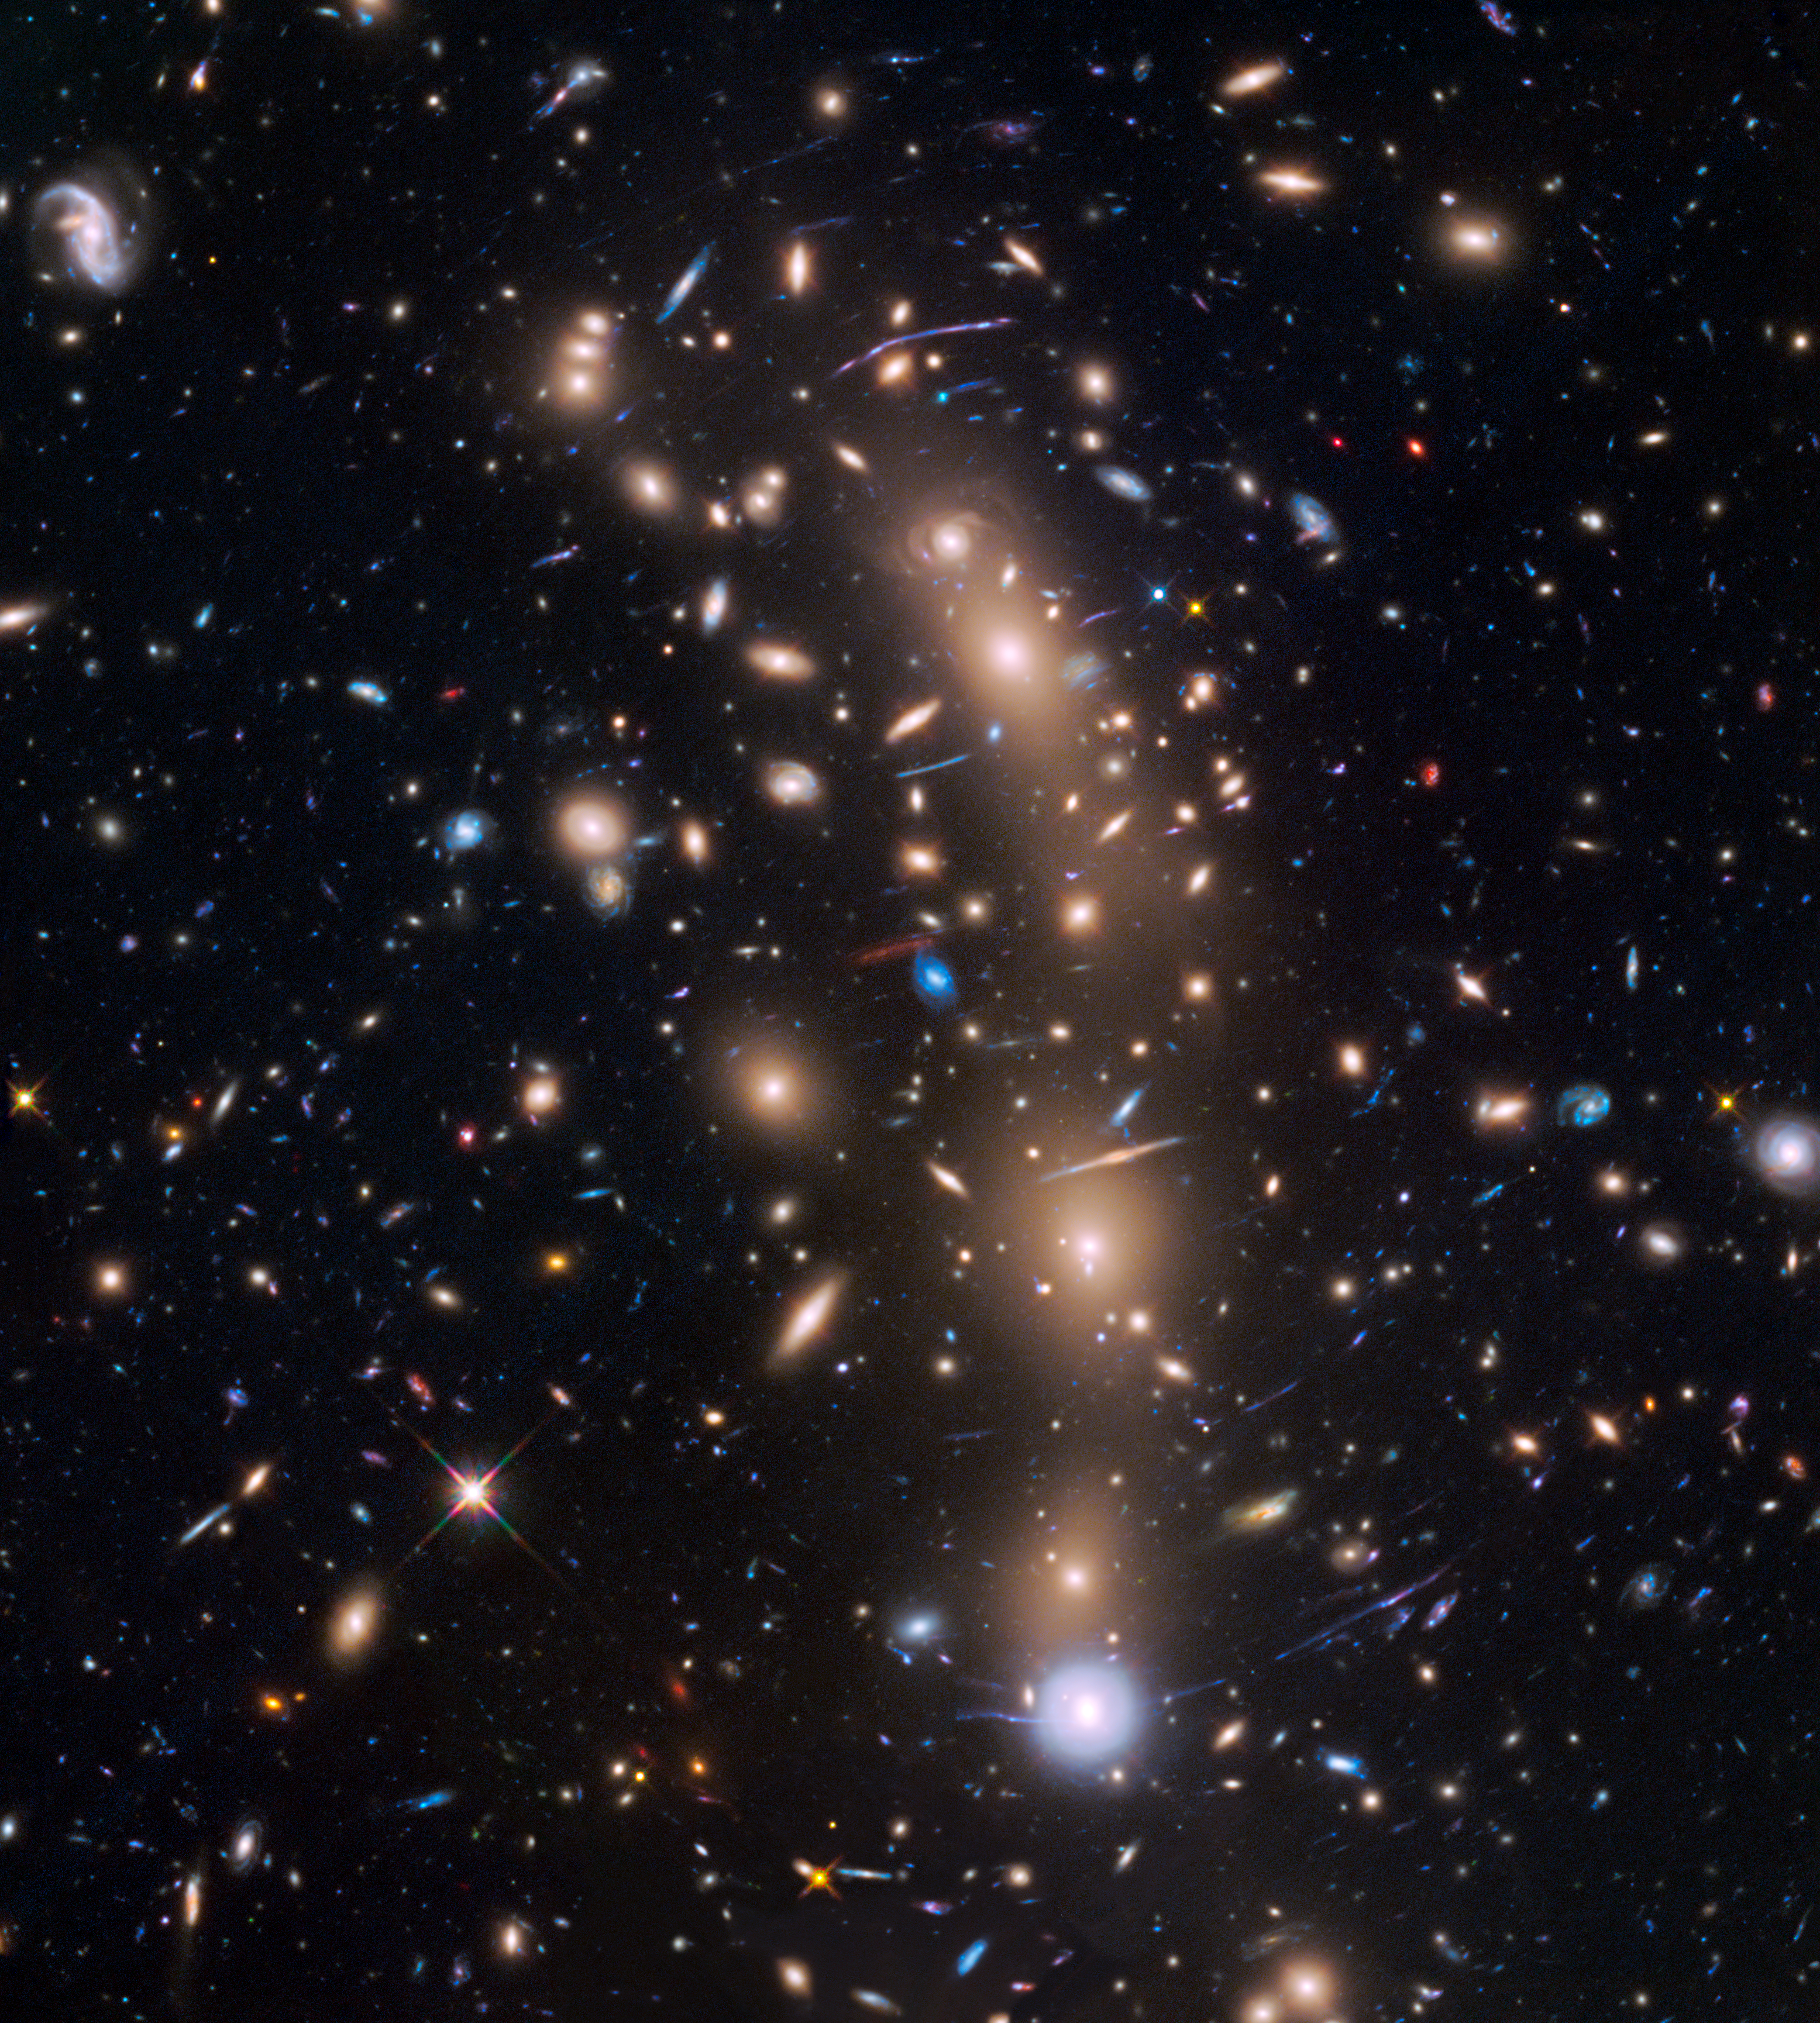

Hubble Frontier Field Galaxy Cluster MACS J0416.1-2403

Object Name: MACS J0416.1-2403 cluster
Object Description: Strong-lensing cluster
Instrument: HST/ACS/WFC and HST/WFC3/IR
Filters: ACS/WFC: F435W (I) and F606W (R); ACS/WFC: F814W (I) and WFC3/IR F105W (Y); WFC3/IR: F125W (J), F140W (JH), and F160W (H)

This image is a composite of separate exposures acquired by the WFC3/IR and ACS/WFC instruments. Several filters were used to sample various wavelengths. The color results from assigning different hues (colors) to each monochromatic (grayscale) image associated with an individual filter. In this case, the assigned colors are: Blue: F435W (I) + F606W (R) Green: F814W (I) + WFC3/IR F105W (Y) Red: F125W (J) + F140W (JH) + F160W (H)

Credit: NASA, ESA, and L. Infante (Pontificia Universidad Católica de Chile); Acknowledgment: NASA, ESA, and J. Lotz (STScI) and the HFF team